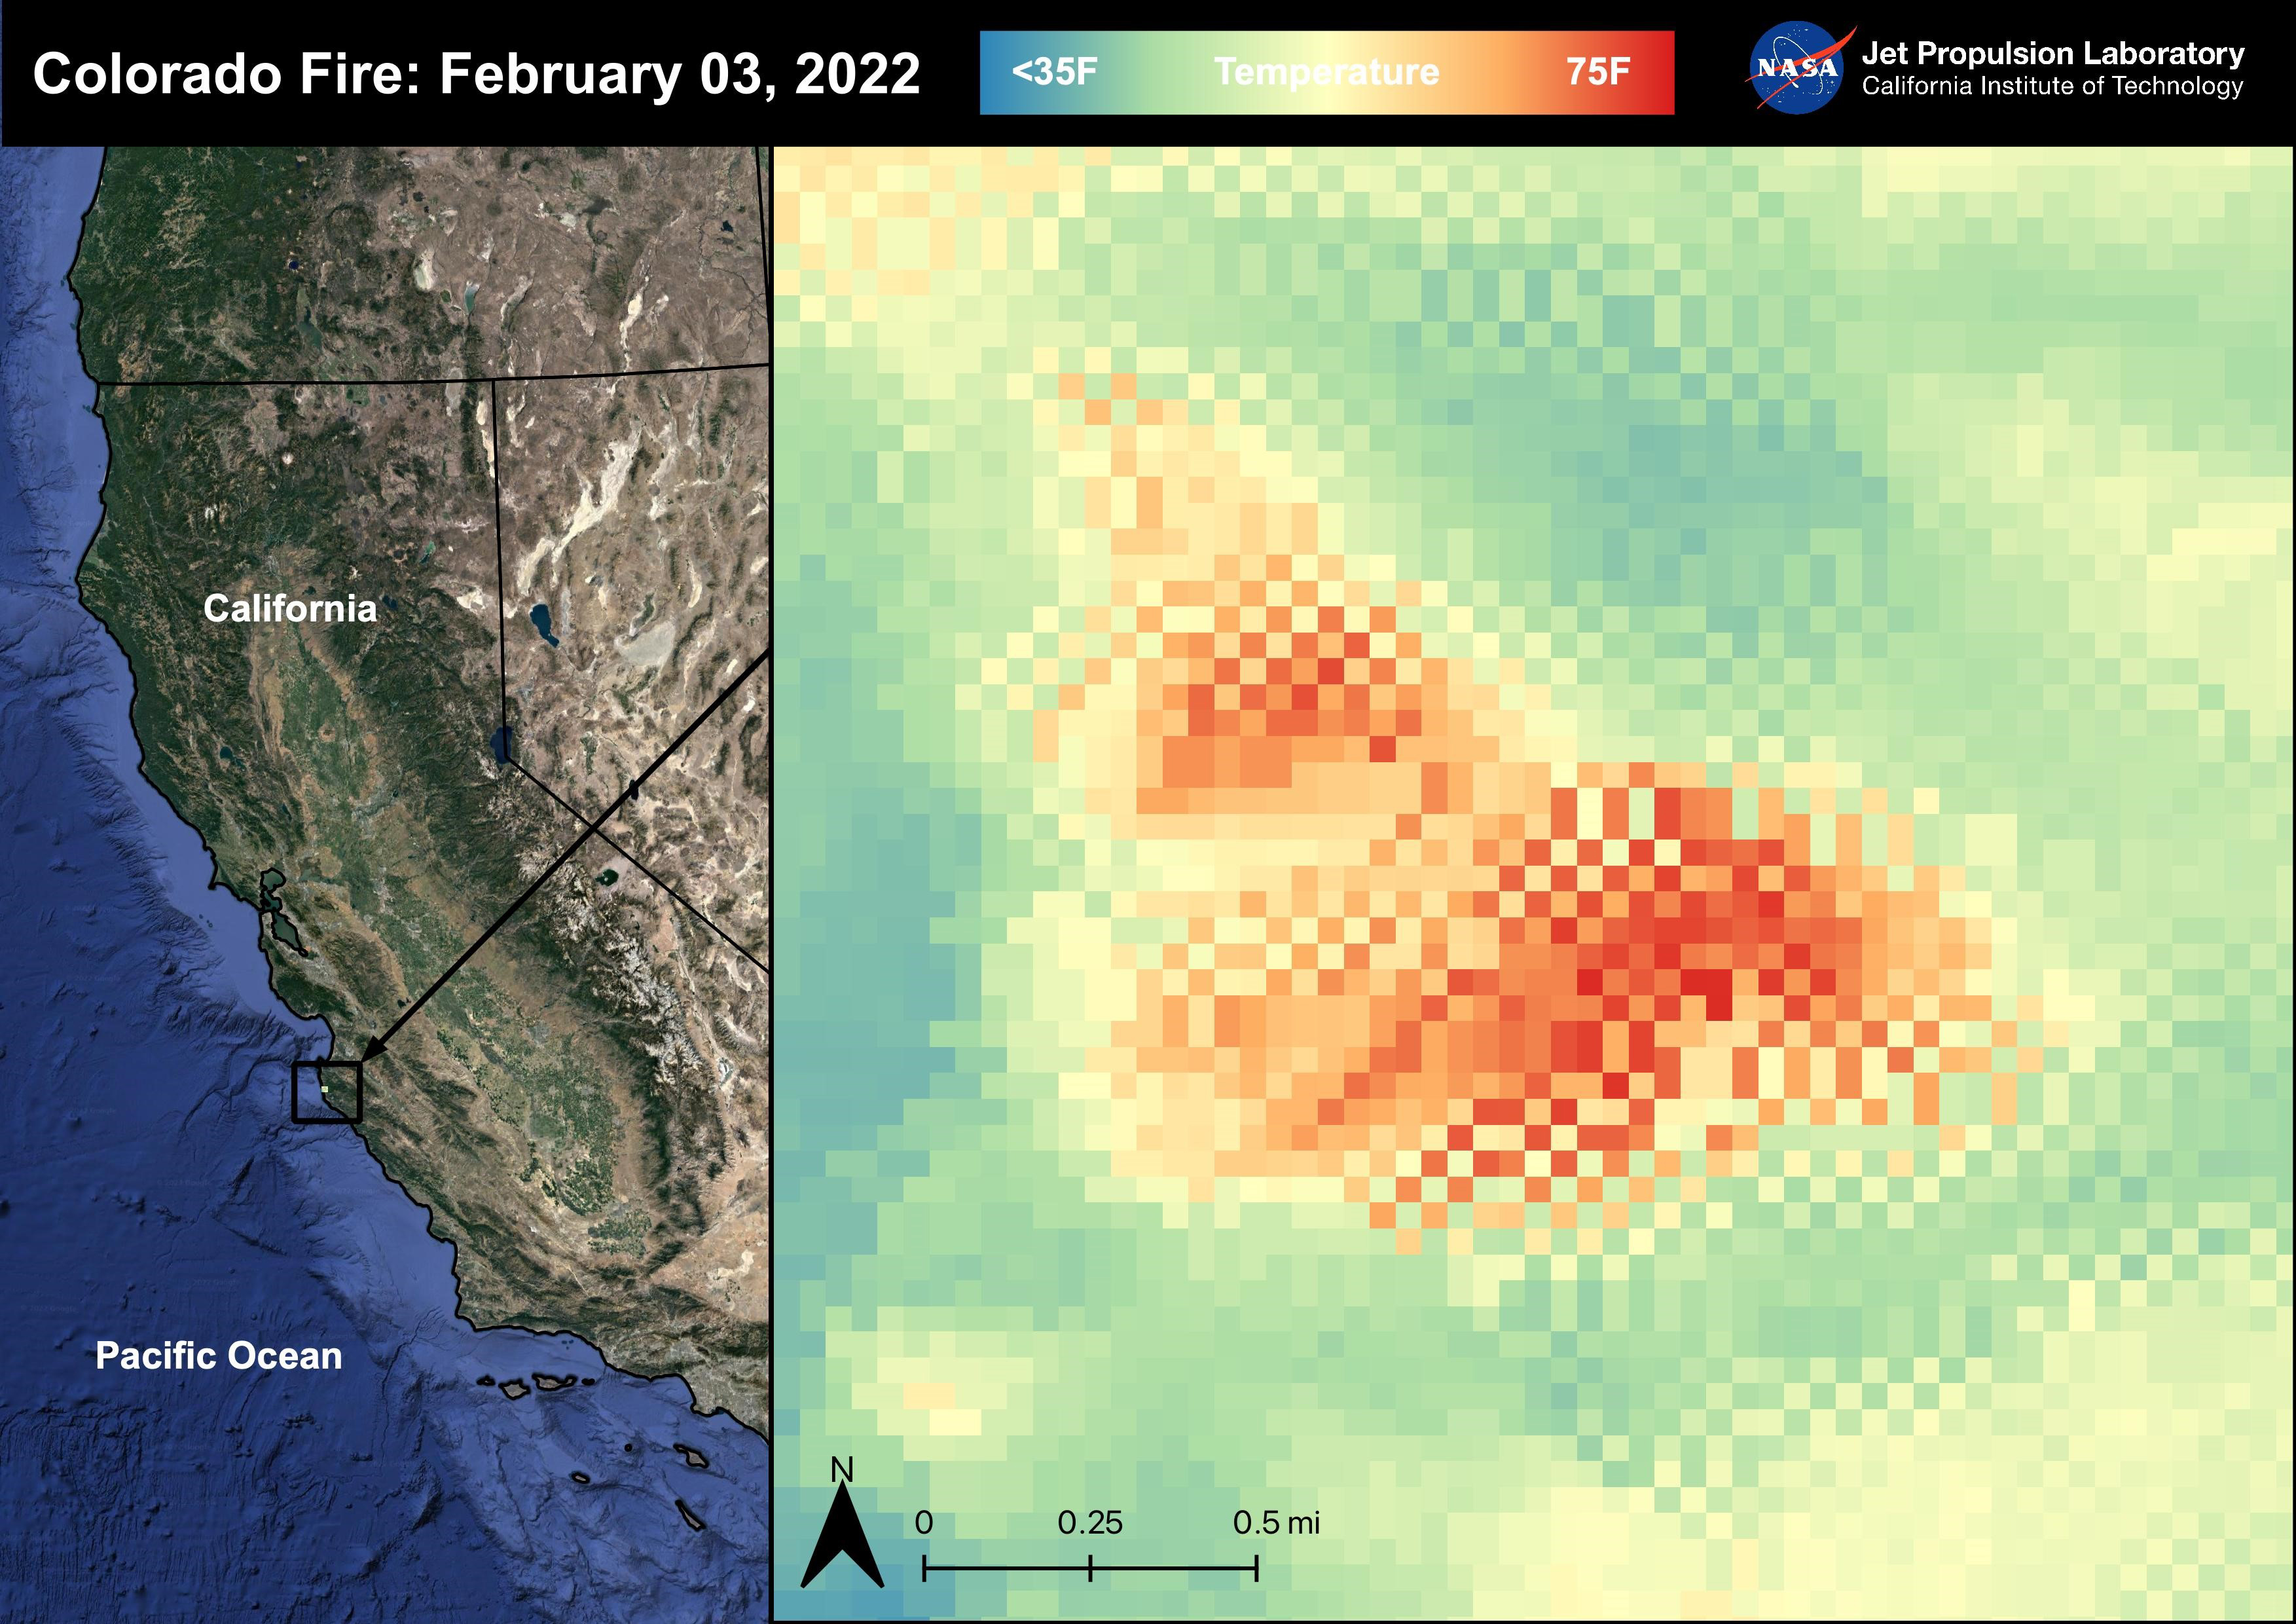

Colorado Fire

The Colorado Fire began on January 21st, 2022 was started by an escaped fire by the Palo Colorado Road. The wildfire burned 687 acres between Carmel-by-the-Sea and Big Sur. The Colorado Fire was driven towards the coast by strong winds leading to the shut down of the Bixby Bridge and a section of Highway 1. The fire was completely contained as of February 5th, 2022. No injuries or causalities have been reported; one structure was destroyed. The image above shows the fire captured in a Land Surface Temperature image from ECOSTRESS on February 3rd, 2022 at 01:11 PM PDT. As California is currently in a drought, there are concerns that 2022 will see a severe wildfire season; ECOSTRESS allows for the monitoring of the drought and of wildfires.

ECOSTRESS is a thermal instrument on the International Space Station that measures the temperature of the ground, which is hotter than the air temperature during the day. It was launched to the space station in 2018. Its primary mission is to identify critical thresholds of water use and water stress in plants and to detect the timing, location, and predictive factors leading to plant water uptake decline and/or cessation. The nature of the high-resolution data provided by ECOSTRESS allows it to record heat related phenomena such as heat waves, droughts and wildfires.

NASA’s Jet Propulsion Laboratory in Southern California built and manages the ECOSTRESS mission for the Earth Science Division in the Science Mission Directorate at NASA Headquarters in Washington. ECOSTRESS is an Earth Venture Instrument mission; the program is managed by NASA’s Earth System Science Pathfinder program at NASA’s Langley Research Center in Hampton, Virginia.

Credit: NASA/JPL-Caltech